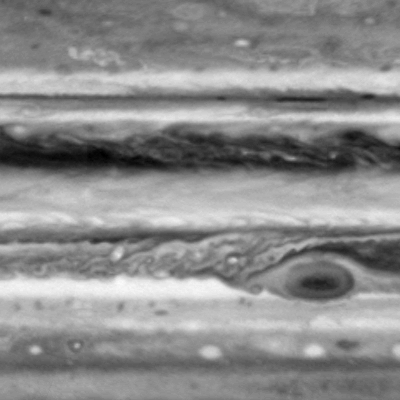

Still from Red Spot Movie

This image is one of seven from the narrow-angle camera on NASA’s Cassini spacecraft assembled as a brief movie of cloud movements on Jupiter. It was taken with a blue filter. The smallest features visible are about 500 kilometers (about 300 miles) across.

Small bright clouds appear suddenly to the west of the Great Red Spot. Based on data from NASA’s Galileo spacecraft, scientists suspect that these small white features are lightning storms, where falling raindrops create an electrical charge. The lightning storms eventually merge with the Red Spot and surrounding jets, and may be the main energy source for these large-scale features. Imaging observations of the darkside of the planet in the weeks following Cassini’s closest approach to Jupiter on Dec. 30, 2000 will search for lightning storms like these.

This image was re-projected by cylindrical-map projection of an image taken in the first week of October 2000. It shows an area from 50 degrees north of Jupiter’s equator to 50 degrees south, extending 100 degrees east west, about one quarter of Jupiter’s circumference.

Cassini is a cooperative project of NASA, the European Space Agency and the Italian Space Agency. The Jet Propulsion Laboratory, a division of the California Institute of Technology in Pasadena, manages the Cassini mission for NASA’s Office of Space Science, Washington, D.C.

Credit: NASA/JPL/University of Arizona